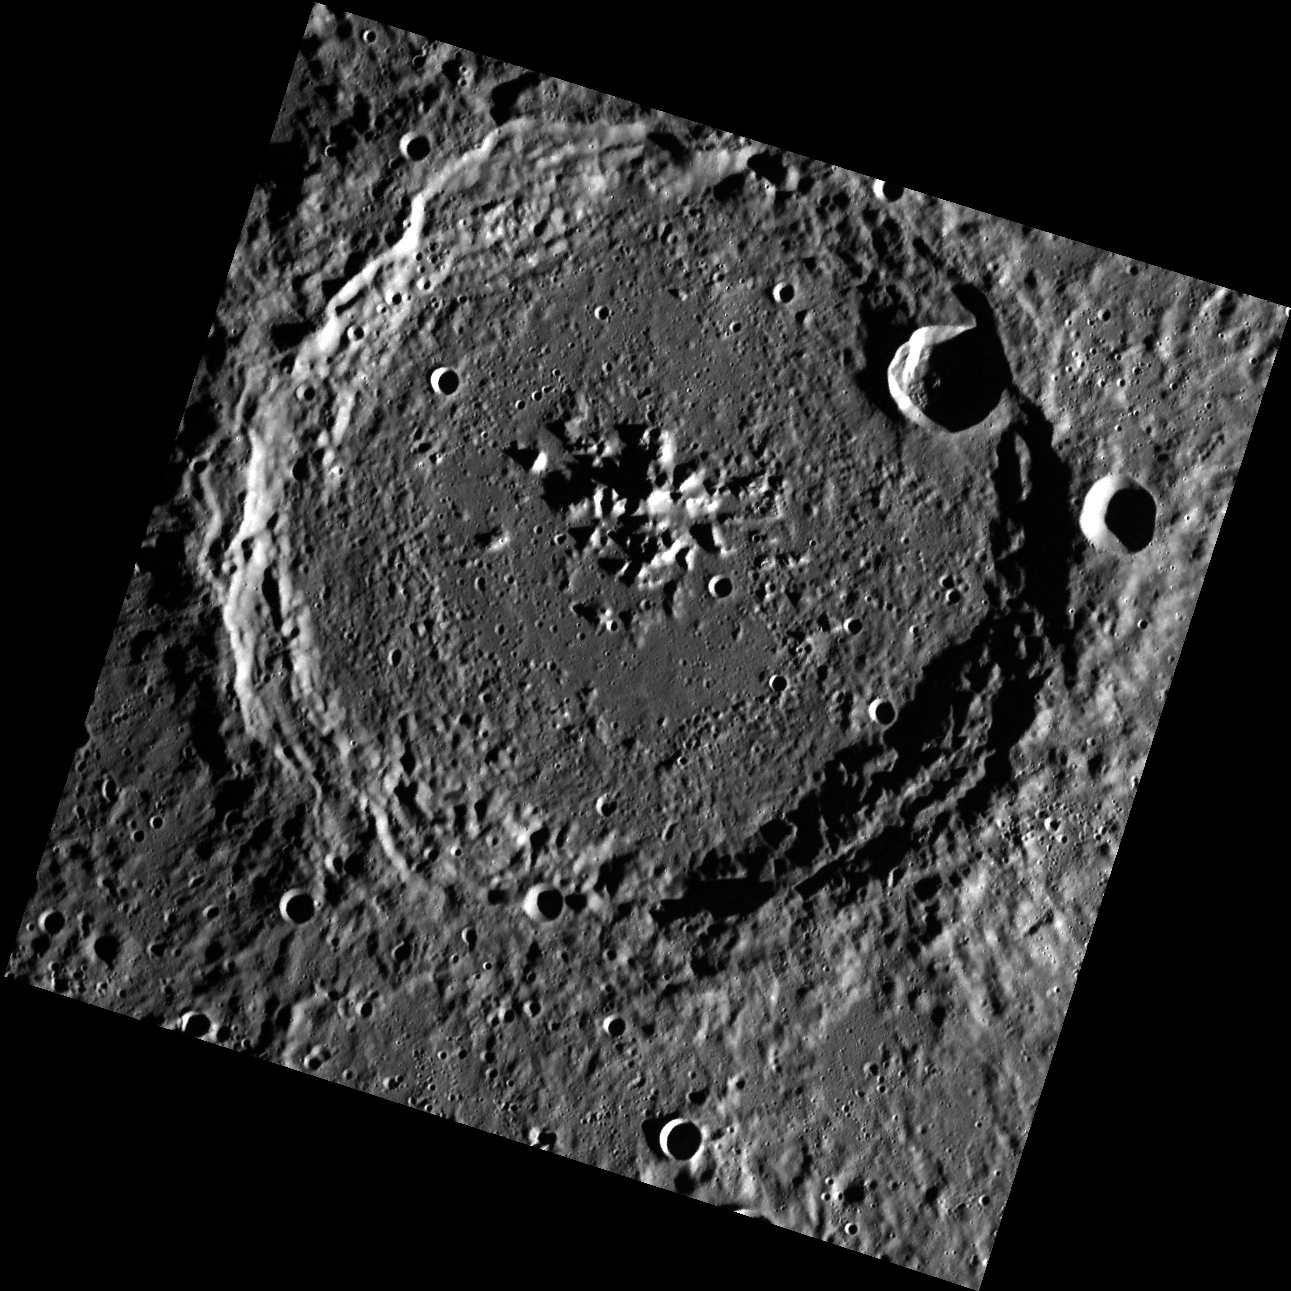

Meet Joe Green

The crater Verdi was named in 1979 for the nineteenth century Italian composer Giuseppe Verdi. This crater, first imaged by Mariner 10, is an example of a complex crater, with a central peak structure and terraced walls.

This image was acquired as part of MDIS’s high-resolution surface morphology base map. The surface morphology base map will cover more than 90% of Mercury’s surface with an average resolution of 250 meters/pixel (0.16 miles/pixel or 820 feet/pixel). Images acquired for the surface morphology base map typically have off-vertical Sun angles (i.e., high incidence angles) and visible shadows so as to reveal clearly the topographic form of geologic features.

On March 17, 2011 (March 18, 2011, UTC), MESSENGER became the first spacecraft ever to orbit the planet Mercury. The mission is currently in its commissioning phase, during which spacecraft and instrument performance are verified through a series of specially designed checkout activities. In the course of the one-year primary mission, the spacecraft’s seven scientific instruments and radio science investigation will unravel the history and evolution of the Solar System’s innermost planet. Visit the Why Mercury? section of this website to learn more about the science questions that the MESSENGER mission has set out to answer.

Date acquired: May 02, 2011
Image Mission Elapsed Time (MET): 212807461
Image ID: 202308
Instrument: Wide Angle Camera (WAC) of the Mercury Dual Imaging System (MDIS)
WAC filter: 7 (748 nanometers)
Center Latitude: 63.93°
Center Longitude: 190.3° E
Resolution: 161 meters/pixel
Scale: Verdi is 145 km (90 mi) in diameter
Incidence Angle: 81.3°
Emission Angle: 2.3°
Phase Angle: 83.6°

These images are from MESSENGER, a NASA Discovery mission to conduct the first orbital study of the innermost planet, Mercury. For information regarding the use of images, see the MESSENGER image use policy.

Credit: NASA/Johns Hopkins University Applied Physics Laboratory/Carnegie Institution of Washington